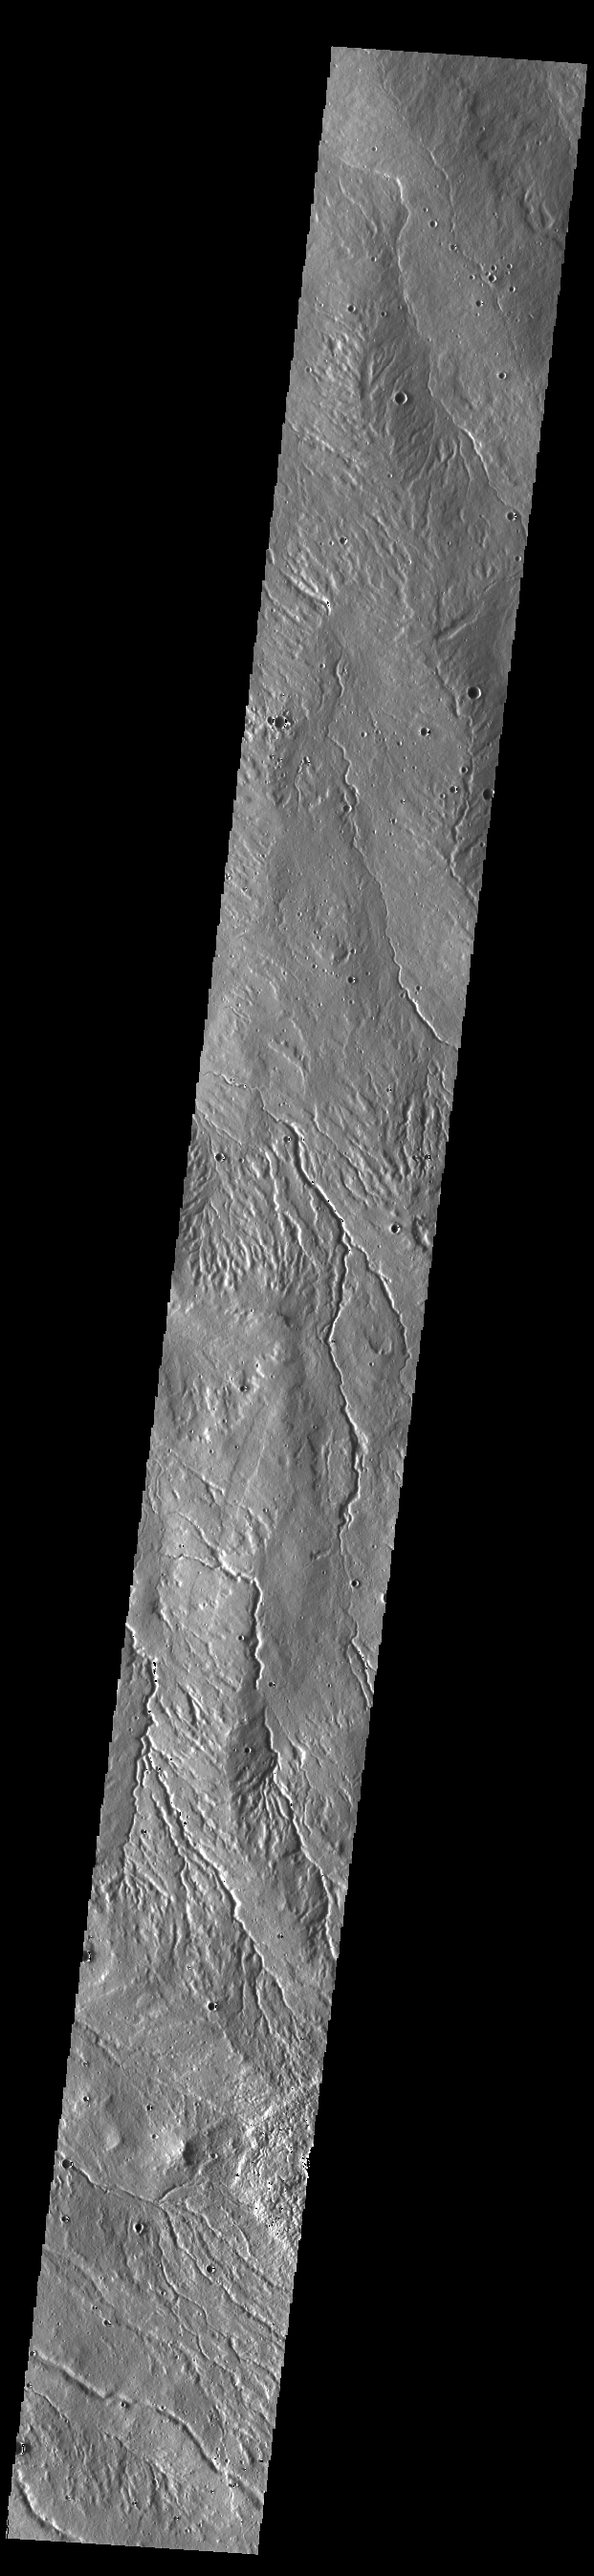

Alba Mons Flank

Today’s VIS image is located on the western flank of Alba Mons. This region is highly dissected by channels. Alba Mons is a broad volcano, surrounded by graben features created by a huge volcanic eruption followed by the collapse of the volcano into the underlying empty magma chamber.

Credit: NASA/JPL-Caltech/ASU